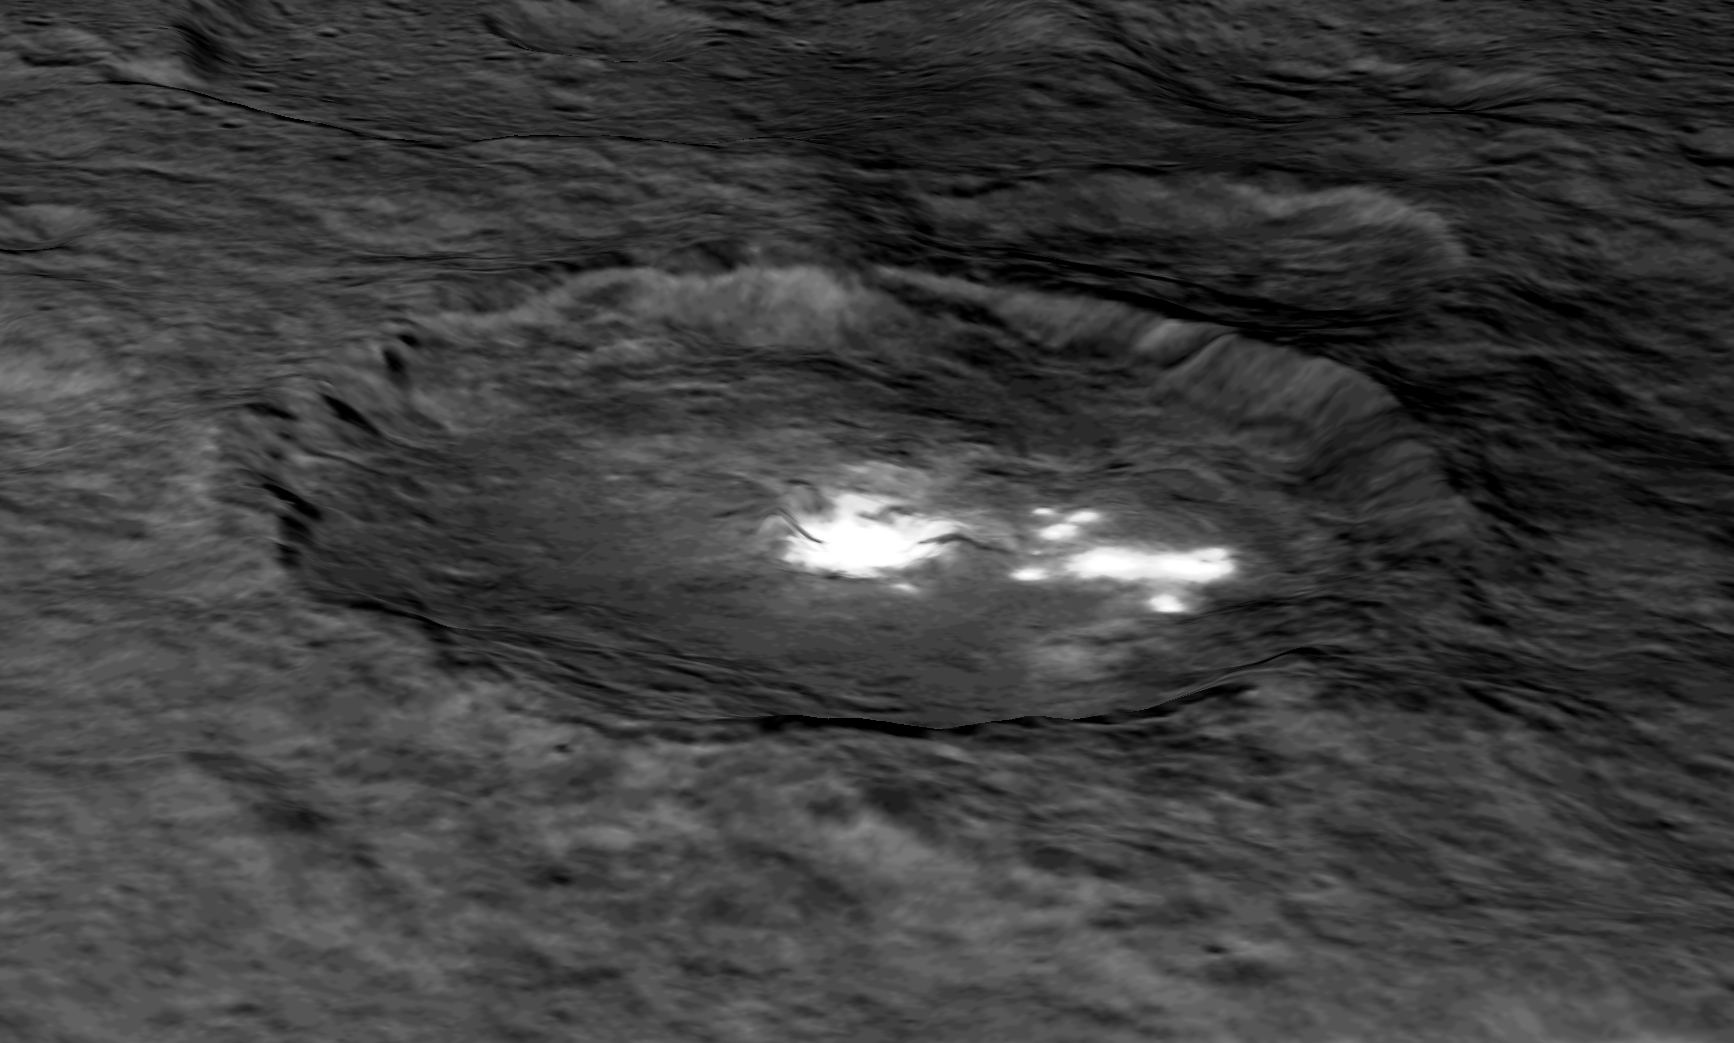

Occator Crater in Perspective

An image of Occator Crater draped over a digital terrain model provides a 3-D-like perspective view of the impact structure. Several bright areas can be seen in this crater. The inner part of the crater forms a type of “crater within a crater” measuring about 6 miles (10 kilometers) in diameter and 0.3 miles (0.5 miles) in depth, and contains the brightest material on all of Ceres. Occator measures about 60 miles (90 kilometers) wide.

With its sharp rim and walls, and abundant terraces and landslide deposits, Occator appears to be among the youngest features on Ceres. Dawn mission scientists estimate its age to be about 78 million years old.

Dawn’s mission is managed by JPL for NASA’s Science Mission Directorate in Washington. Dawn is a project of the directorate’s Discovery Program, managed by NASA’s Marshall Space Flight Center in Huntsville, Alabama. UCLA is responsible for overall Dawn mission science. Orbital ATK, Inc., in Dulles, Virginia, designed and built the spacecraft. The German Aerospace Center, the Max Planck Institute for Solar System Research, the Italian Space Agency and the Italian National Astrophysical Institute are international partners on the mission team.

Credit: NASA/JPL-Caltech/UCLA/MPS/DLR/IDA